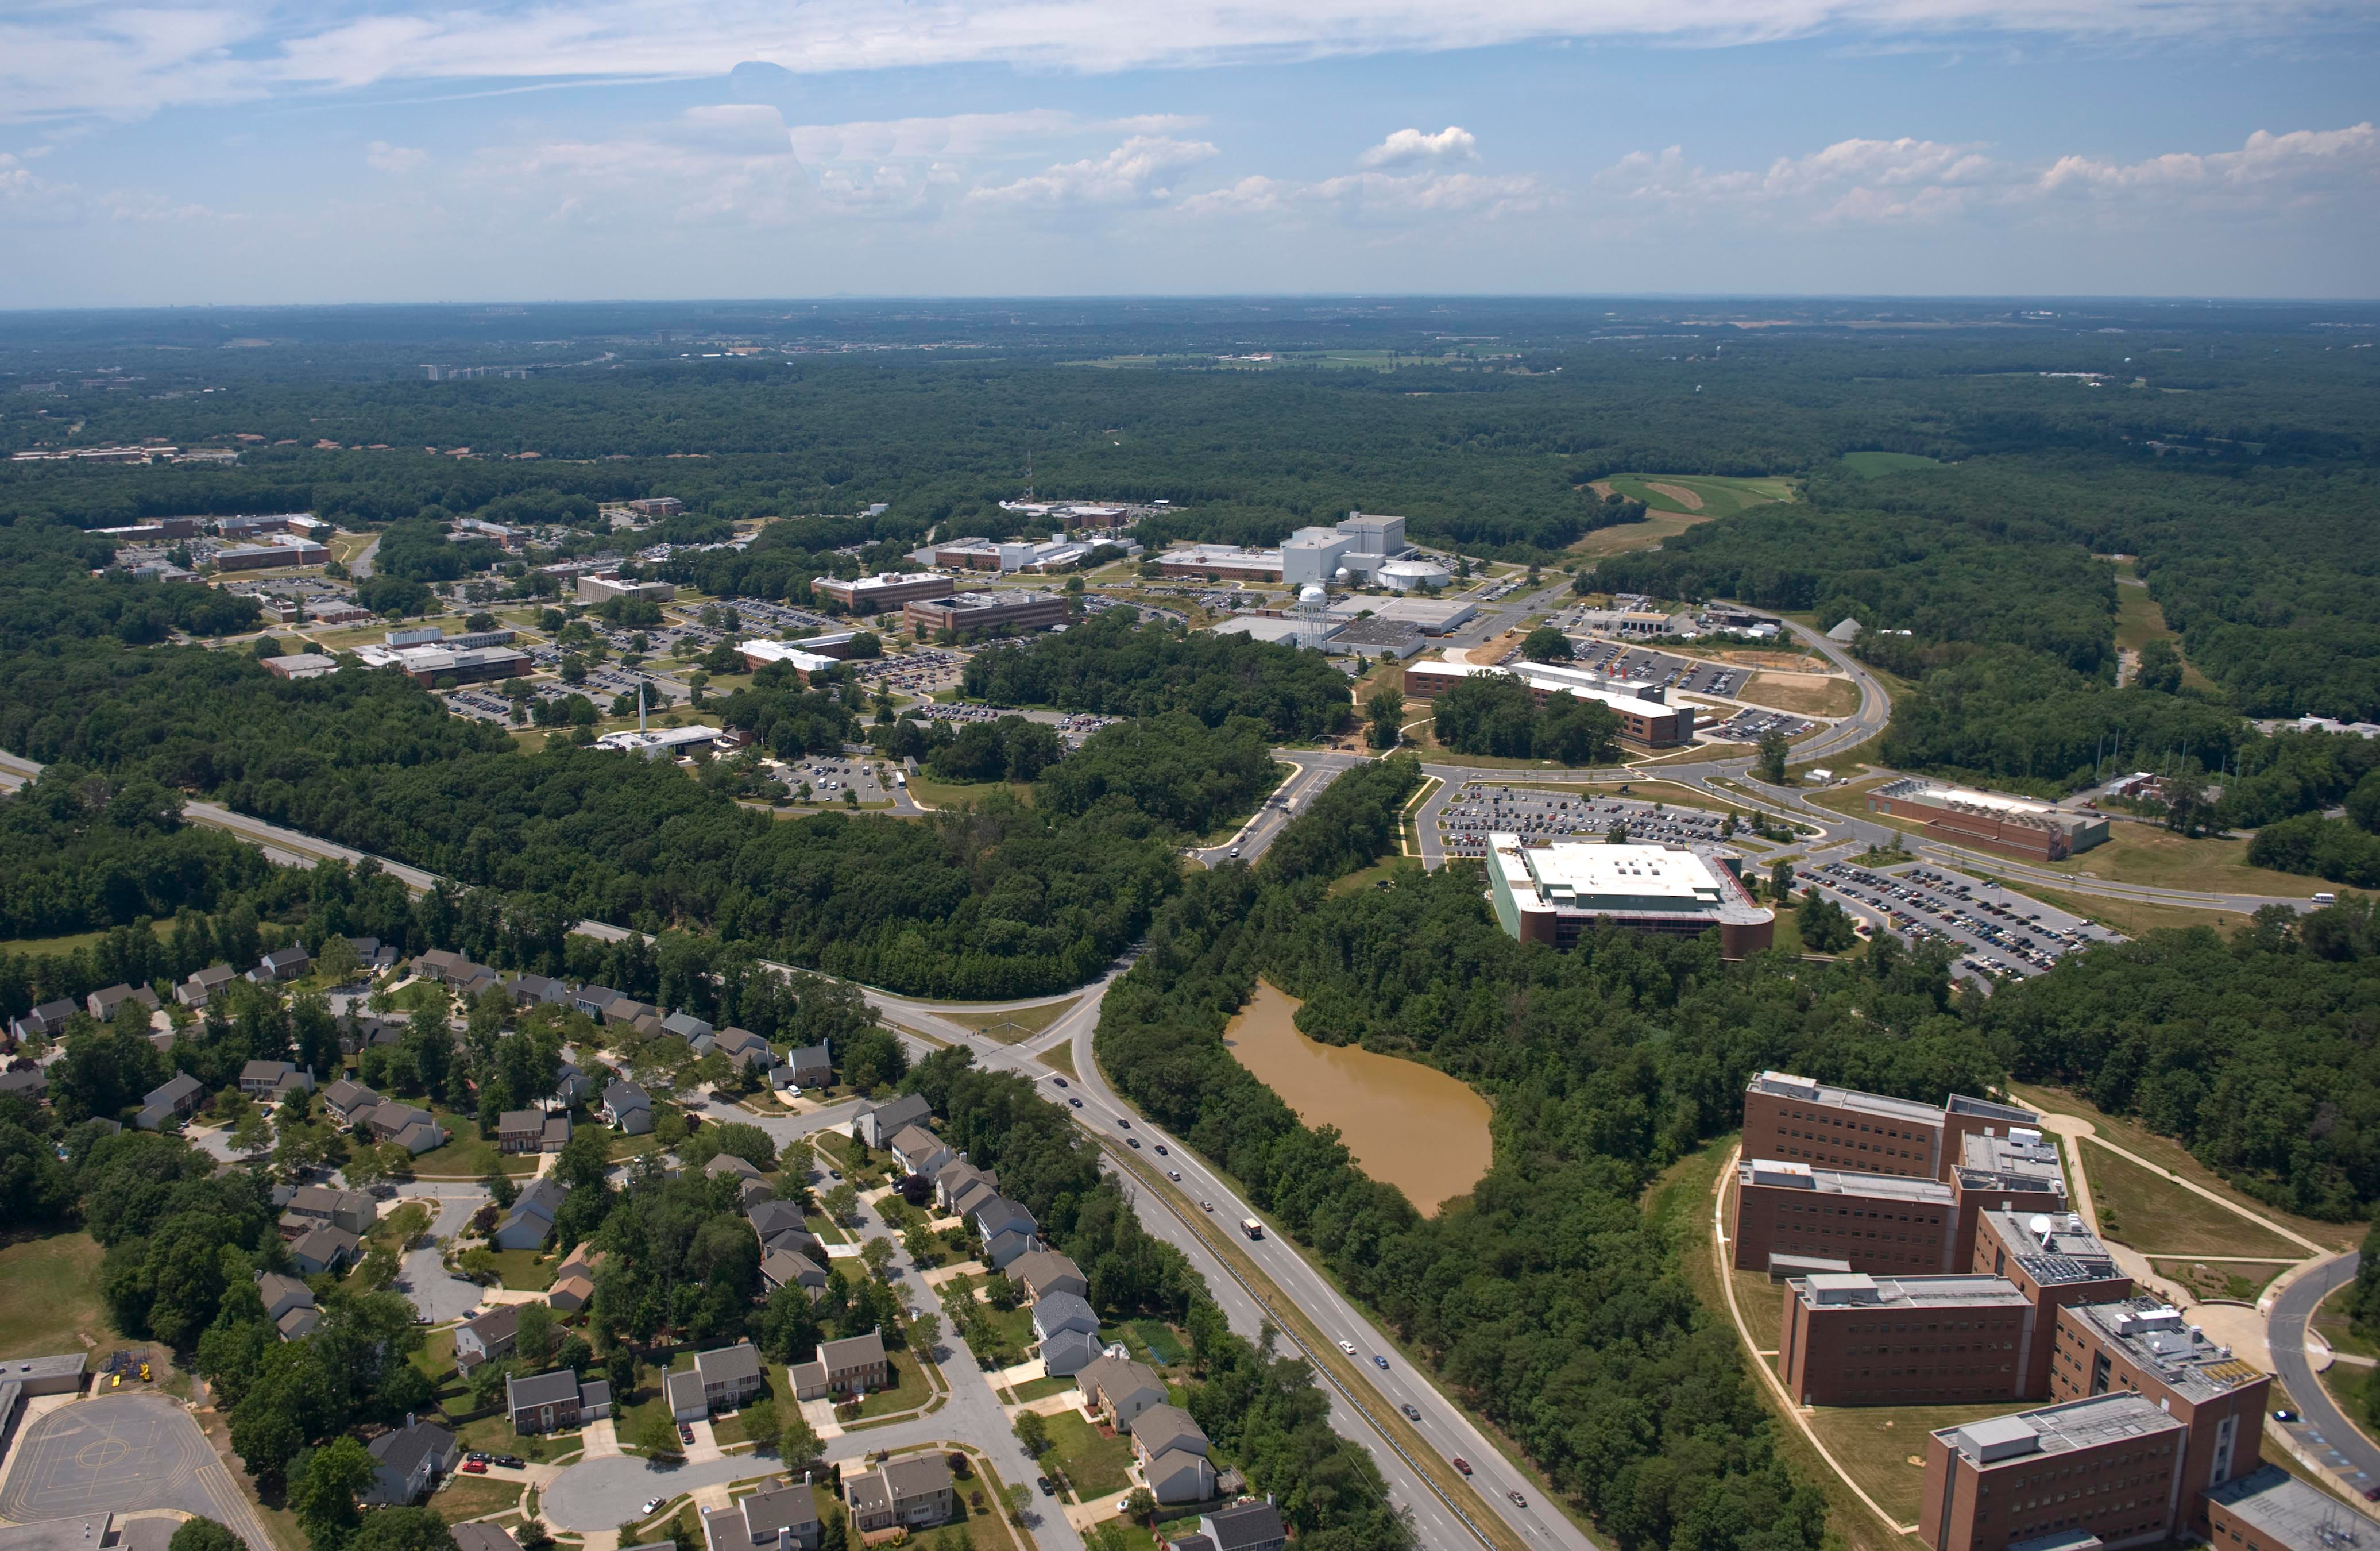

NASA's Goddard Space Flight Center

Aerial view of NASA's Goddard Space Flight Center in Greenbelt, Maryland, in 2010.

Credit: NASA Goddard/Bill Hrybyk